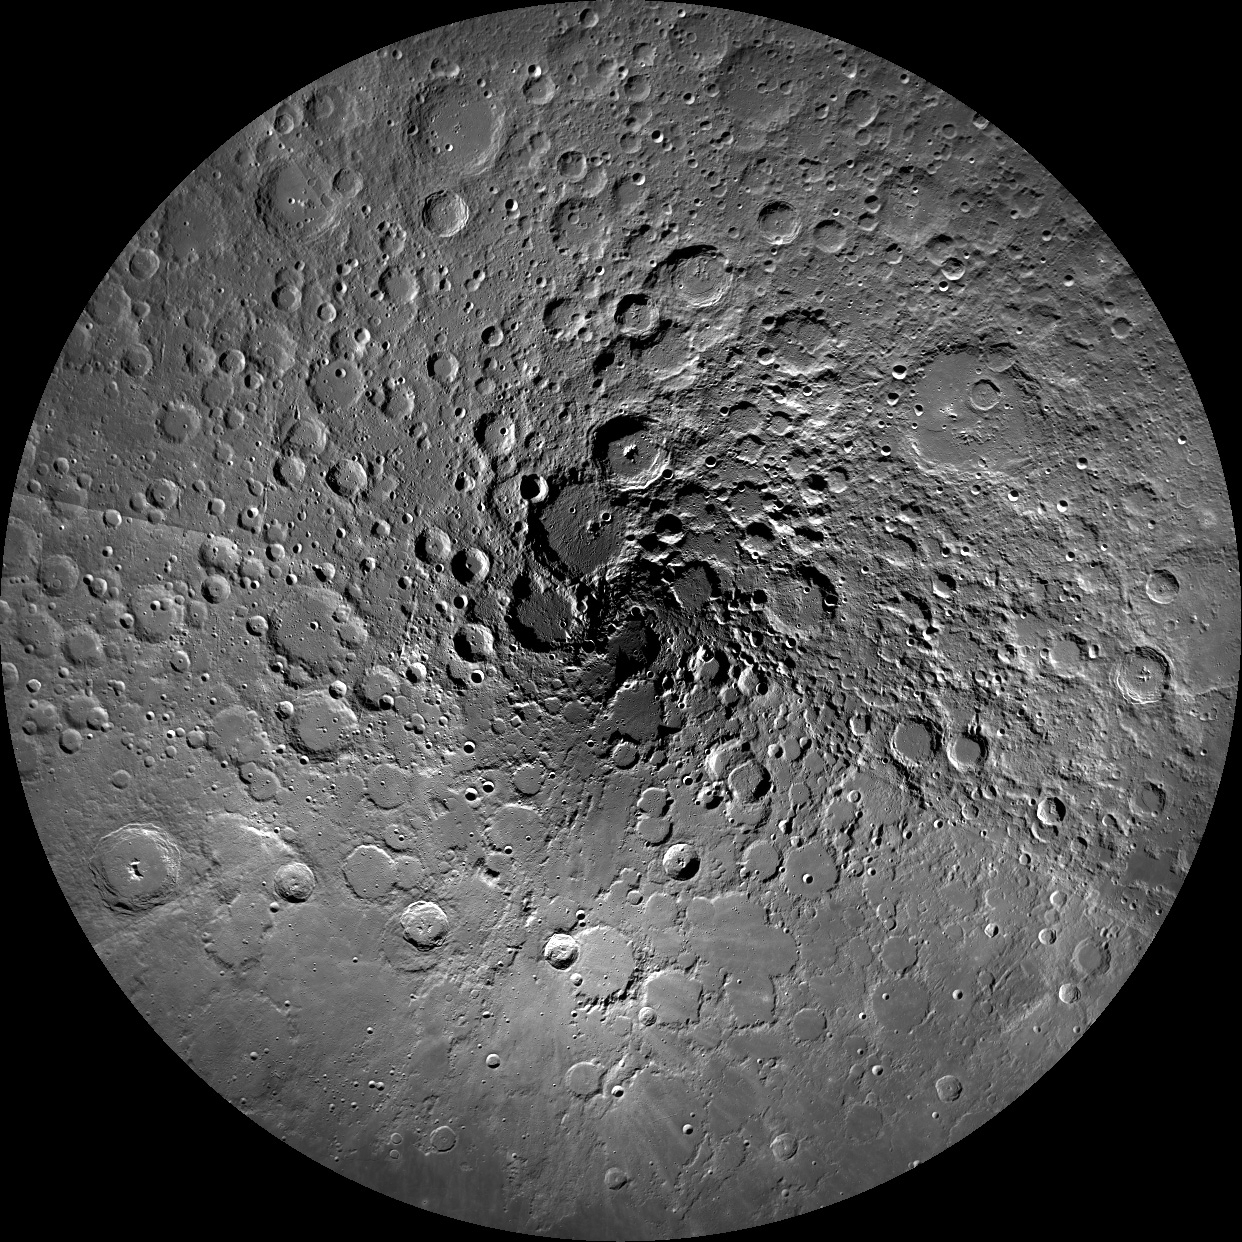

North Pole Mosaics

LROC Wide Angle Camera mosaic of the Moon’s north pole; polar stereographic projection, 60°N to 90°N.

WAC illumination map, brighter tones represent areas with more illumination during a year, the area shown is from 88°N to 90°N
NASA’s Goddard Space Flight Center built and manages the mission for the Exploration Systems Mission Directorate at NASA Headquarters in Washington. The Lunar Reconnaissance Orbiter Camera was designed to acquire data for landing site certification and to conduct polar illumination studies and global mapping. Operated by Arizona State University, LROC consists of a pair of narrow-angle cameras (NAC) and a single wide-angle camera (WAC). The mission is expected to return over 70 terabytes of image data.

Credit: NASA/GSFC/Arizona State University